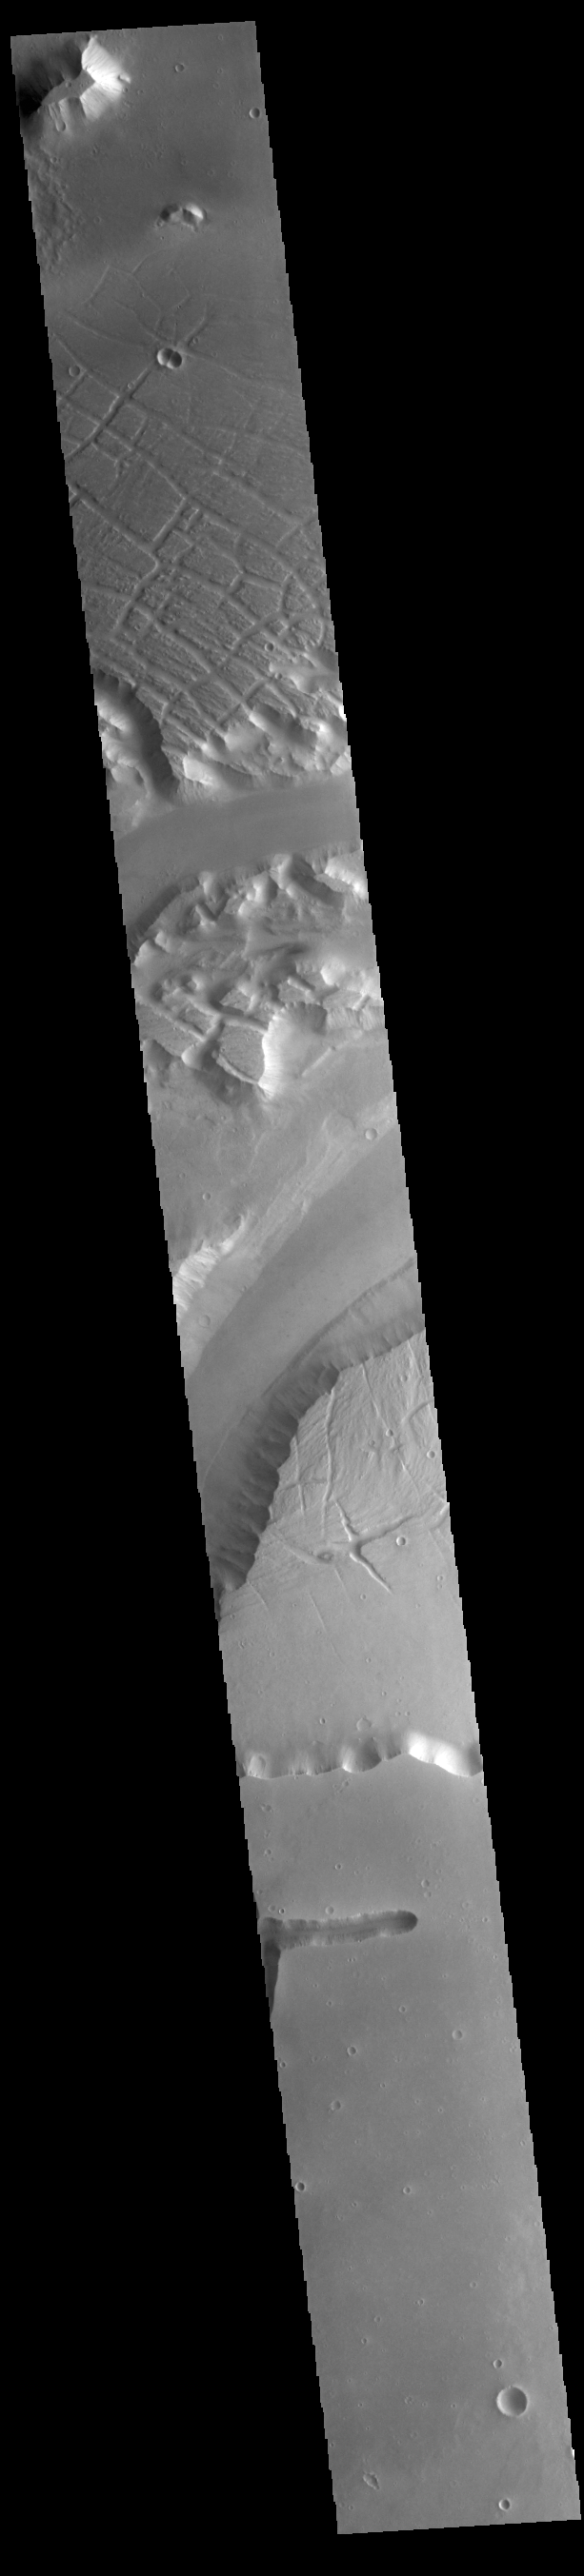

Kasei Valles

Today’s VIS image shows a portion of Kasei Valles. Kasei Valles is one of the largest outflow channel systems on Mars, in places up to 482 km (300 miles) wide and 1580 km (982 miles) long. For comparison, the Grand Canyon in Arizona is is only 29 km (18 miles) at its widest and only 446 km (277 miles) long. Kasei Valles flows eastward through Lunae Planum and empties into Chryse Planitia.

Credit: NASA/JPL-Caltech/ASU